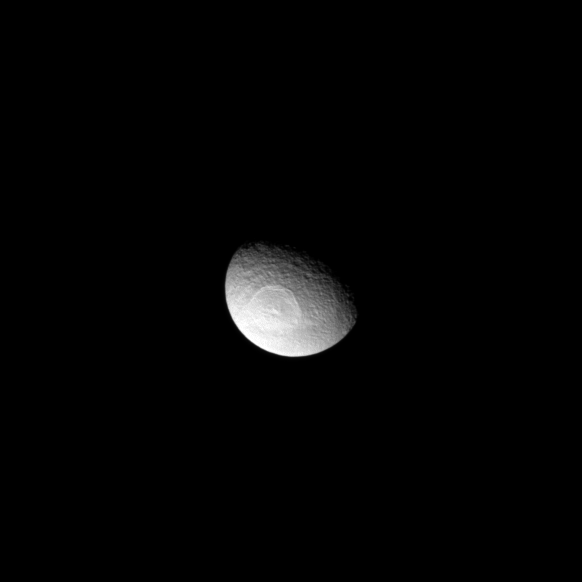

Broad Impact on Tethys

The Odysseus Crater dominates this view of Saturn’s moon Tethys.

The impact basin stretches 450 kilometers, or 280 miles, across Tethys which is itself 1,062 kilometers, or 660 miles, across. See PIA07693 to learn more.

Lit terrain seen here is on the leading hemisphere of Tethys. This view looks toward the moon’s north pole which lies on the terminator above the crater in this image. The image was taken in visible light with the Cassini spacecraft narrow-angle camera on May 14, 2009. The view was obtained at a distance of approximately 1.3 million kilometers (808,000 miles) from Tethys and at a Sun-Tethys-spacecraft, or phase, angle of 60 degrees. Image scale is 8 kilometers (5 miles) per pixel.

The Cassini-Huygens mission is a cooperative project of NASA, the European Space Agency and the Italian Space Agency. The Jet Propulsion Laboratory, a division of the California Institute of Technology in Pasadena, manages the mission for NASA’s Science Mission Directorate, Washington, D.C. The Cassini orbiter and its two onboard cameras were designed, developed and assembled at JPL. The imaging operations center is based at the Space Science Institute in Boulder, Colo.

Credit: NASA/JPL/Space Science Institute